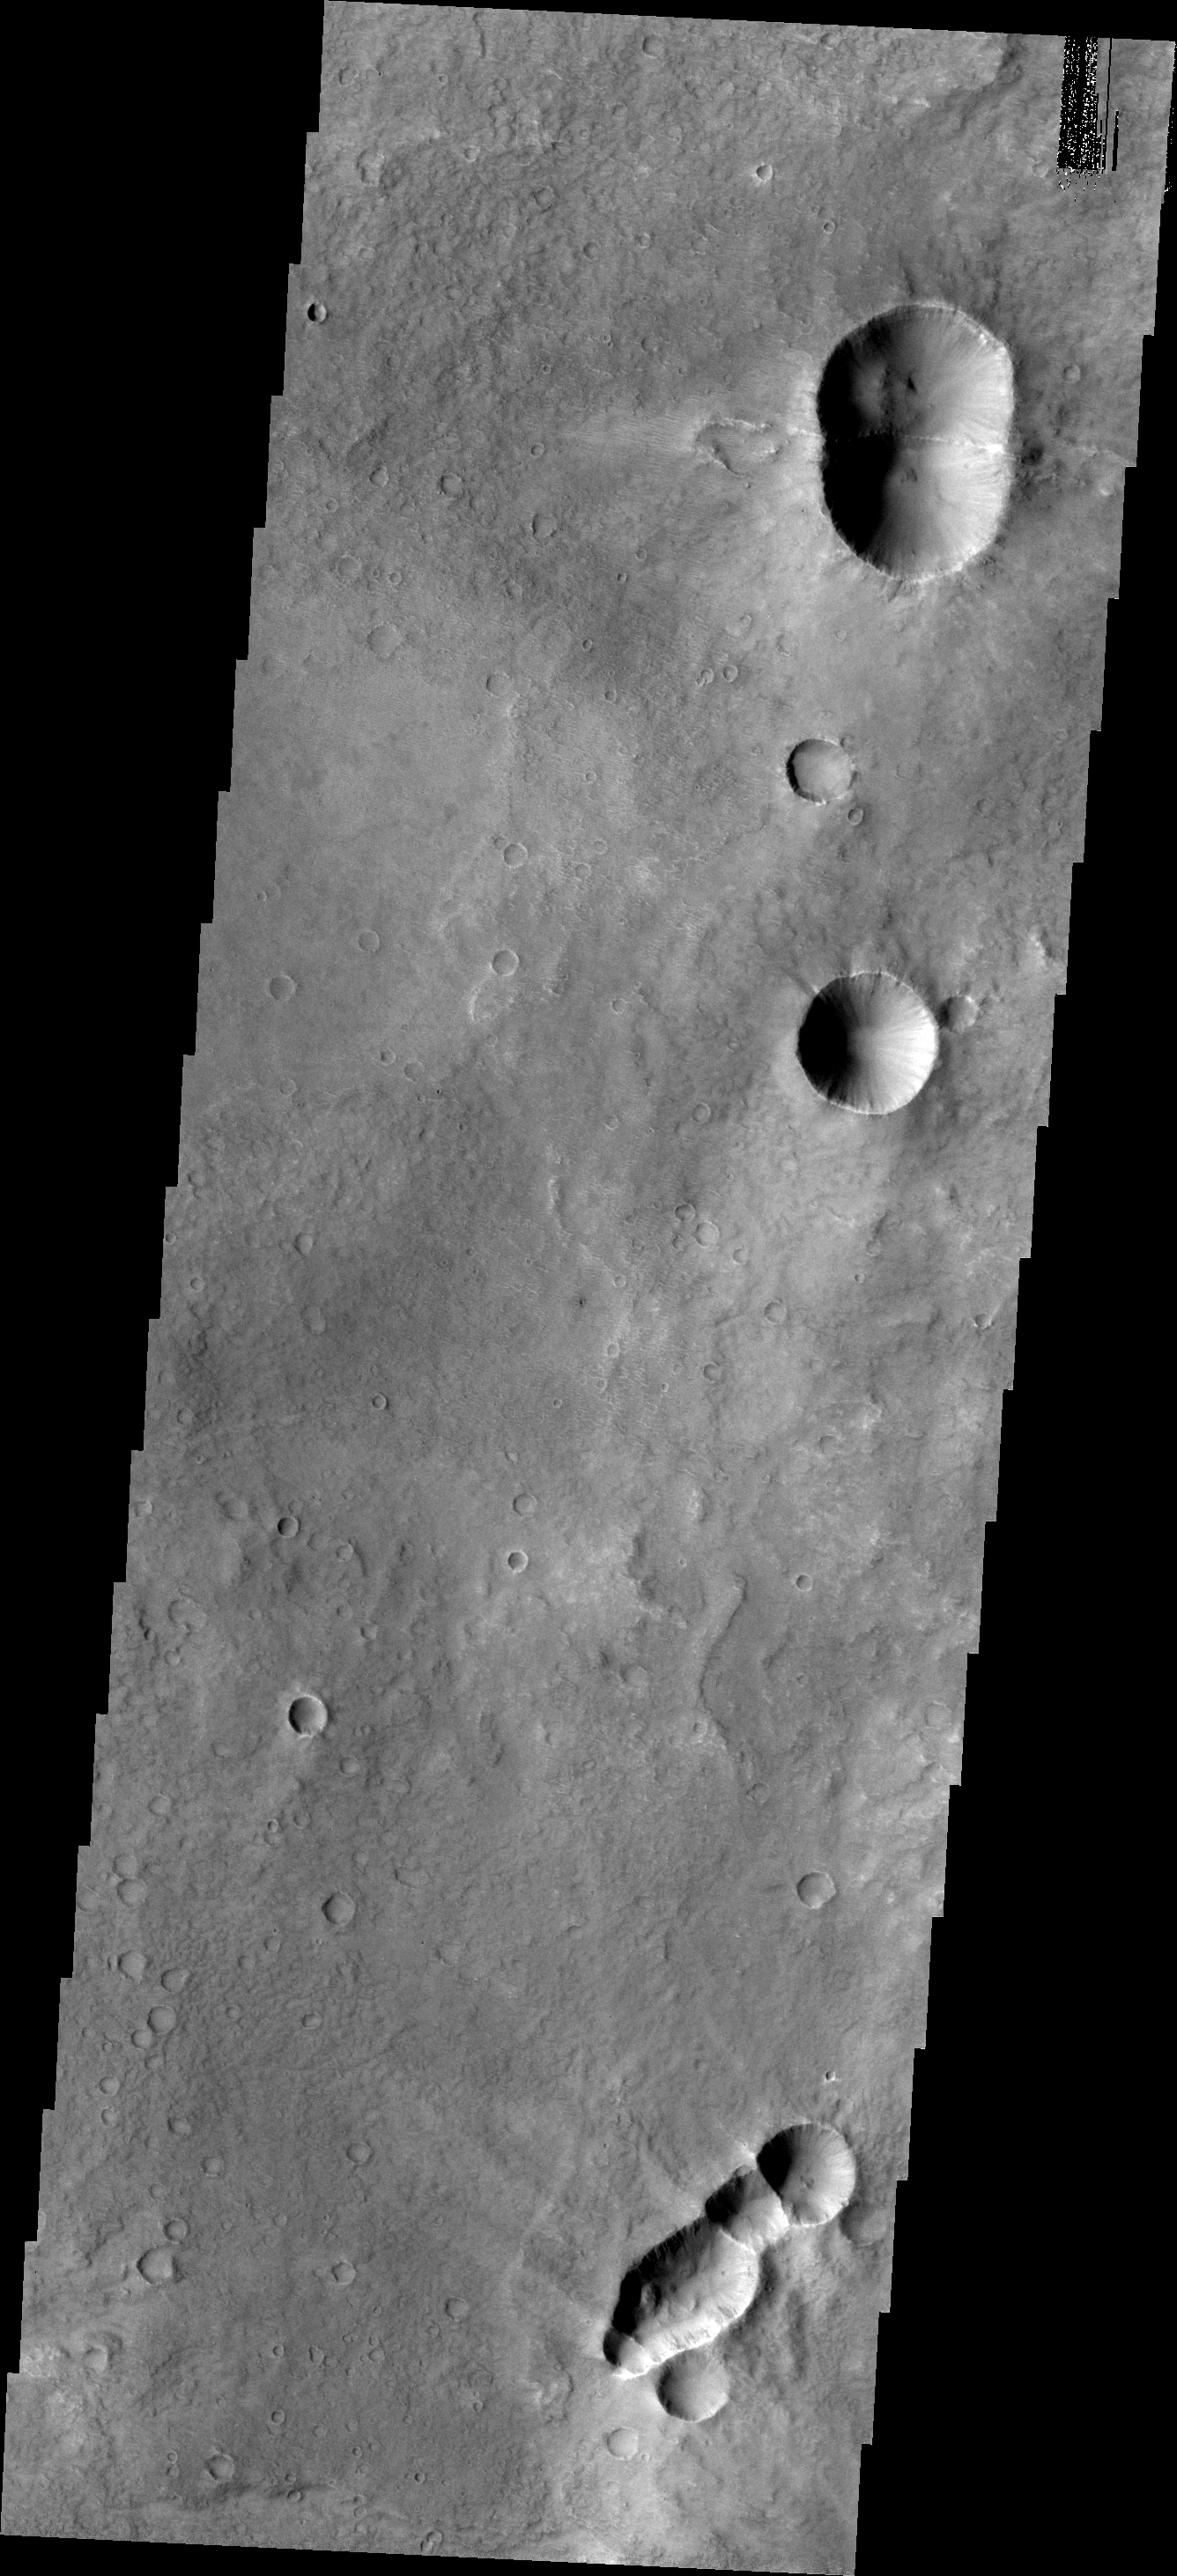

THEMIS Art #101

Do you see what I see? The connected craters at the top and bottom of this image look like bugs, perhaps a bumble bee at the top and a wasp at the bottom. When pieces of a meteor strike the surface side by side, craters are formed that are divided by a straight wall and the ejecta tends to form “wings” along the trend of that wall.

Credit: NASA/JPL-Caltech/ASU